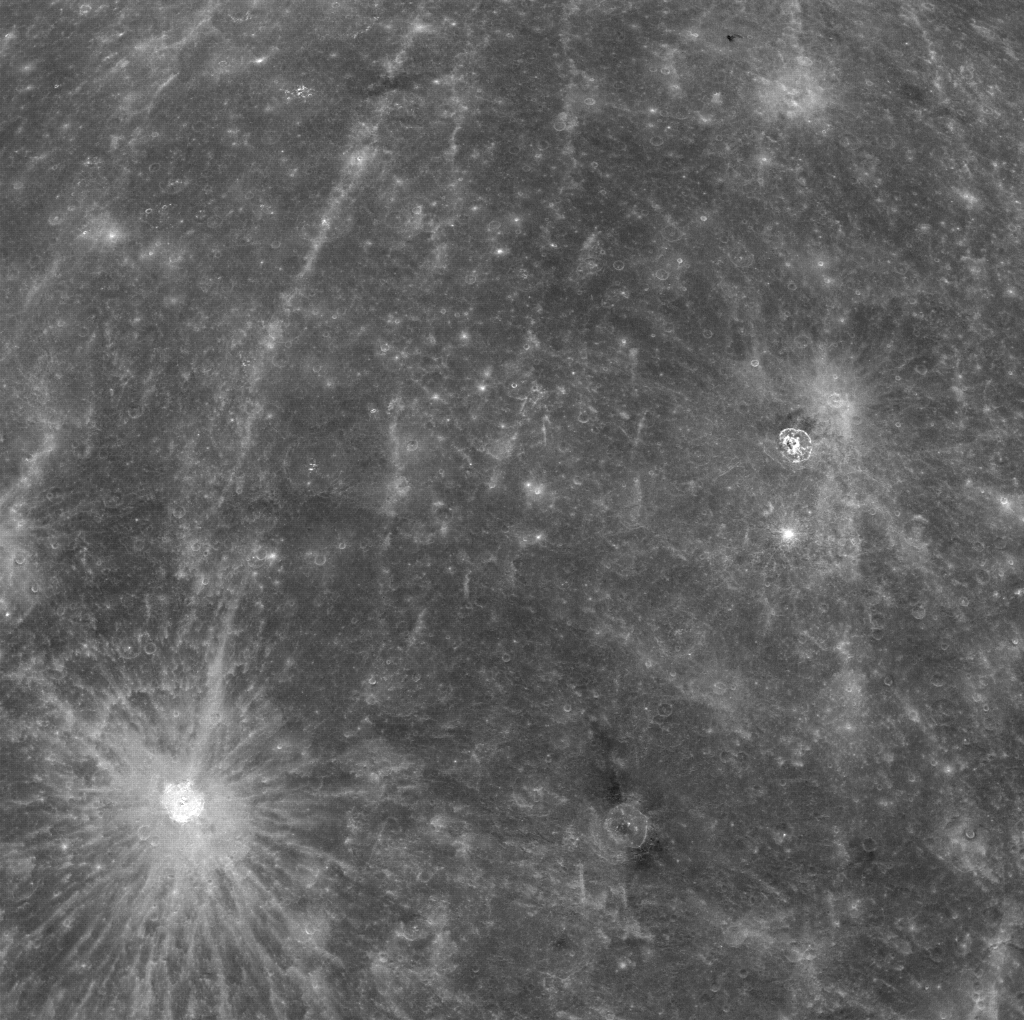

Bright Rays of Kuiper and Dark Material Near Hitomaro

The rayed crater in the bottom left corner of this image is Kuiper. The crater Hitomaro, located to the east of Kuiper, has nearby dark material.

This image was acquired as part of MDIS’s color base map. The color base map is composed of WAC images taken through eight different narrow-band color filters and will cover more than 90% of Mercury’s surface with an average resolution of 1 kilometer/pixel (0.6 miles/pixel). The highest-quality color images are obtained for Mercury’s surface when both the spacecraft and the Sun are overhead, so these images typically are taken with viewing conditions of low incidence and emission angles.

On March 17, 2011 (March 18, 2011, UTC), MESSENGER became the first spacecraft ever to orbit the planet Mercury. The mission is currently in its commissioning phase, during which spacecraft and instrument performance are verified through a series of specially designed checkout activities. In the course of the one-year primary mission, the spacecraft’s seven scientific instruments and radio science investigation will unravel the history and evolution of the Solar System’s innermost planet. Visit the Why Mercury? section of this website to learn more about the science questions that the MESSENGER mission has set out to answer.

Date acquired: April 05, 2011
Image Mission Elapsed Time (MET): 210454829
Image ID: 91729
Instrument: Wide Angle Camera (WAC) of the Mercury Dual Imaging System (MDIS)
WAC filter: 7 (748 nanometers)
Center Latitude: -3.8°
Center Longitude: 343.0° E
Resolution: 1.6 kilometers/pixel
Scale: Kuiper has a diameter of 62 kilometers (39 miles)

These images are from MESSENGER, a NASA Discovery mission to conduct the first orbital study of the innermost planet, Mercury. For information regarding the use of images, see the MESSENGER image use policy.

Credit: NASA/Johns Hopkins University Applied Physics Laboratory/Carnegie Institution of Washington